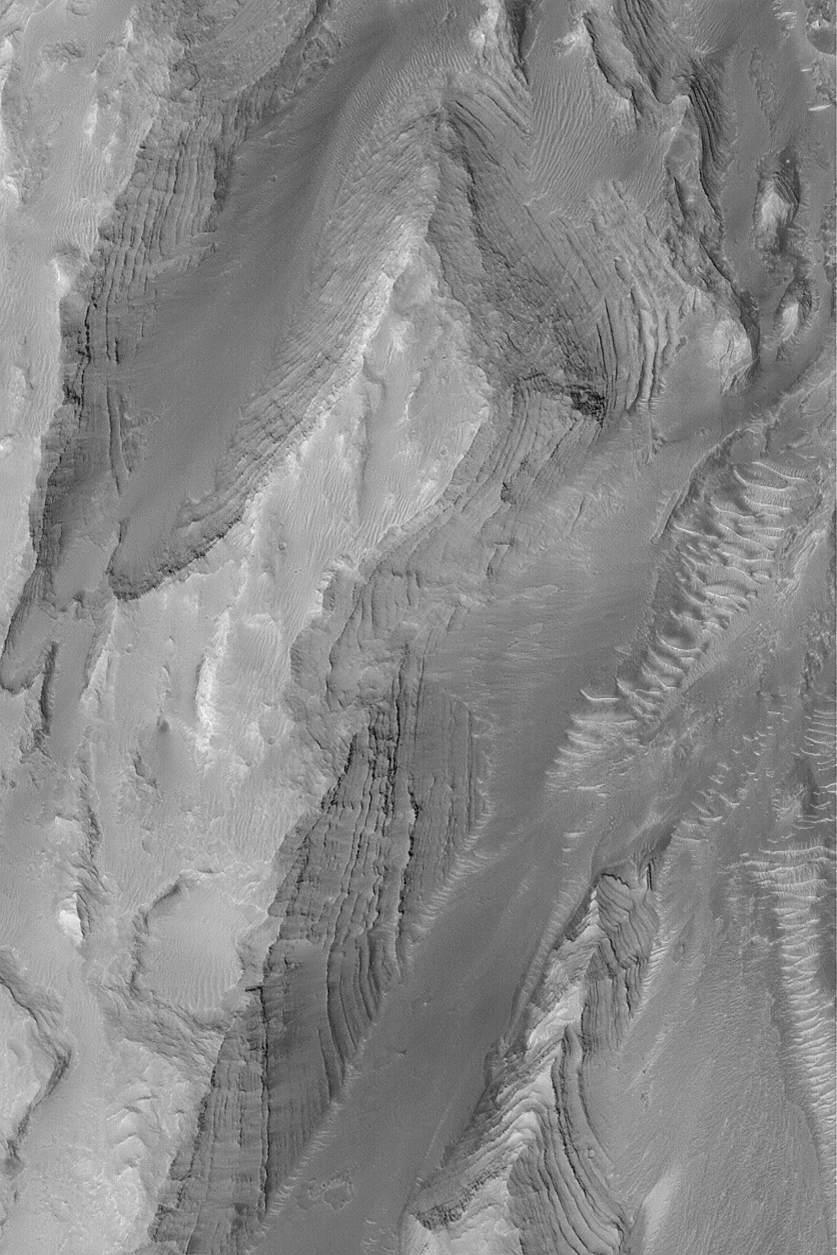

Layers in Gale Crater

MGS MOC Release No. MOC2-480, 11 September 2003

This Mars Global Surveyor (MGS) Mars Orbiter Camera (MOC) picture shows some of the layered, sedimentary rock outcrops exposed on a mound in Gale Crater near 5.0°S, 221.8°W. These layers represent a long history of sedimentation that occurred in Gale Crater at some time in the distant martian past. Later, these layers were eroded and exposed. Gale Crater may once have been completely filled by these layered materials. The picture covers an area 3 km (1.9 mi) across and is illuminated by sunlight from the left.

Credit: NASA/JPL/Malin Space Science Systems